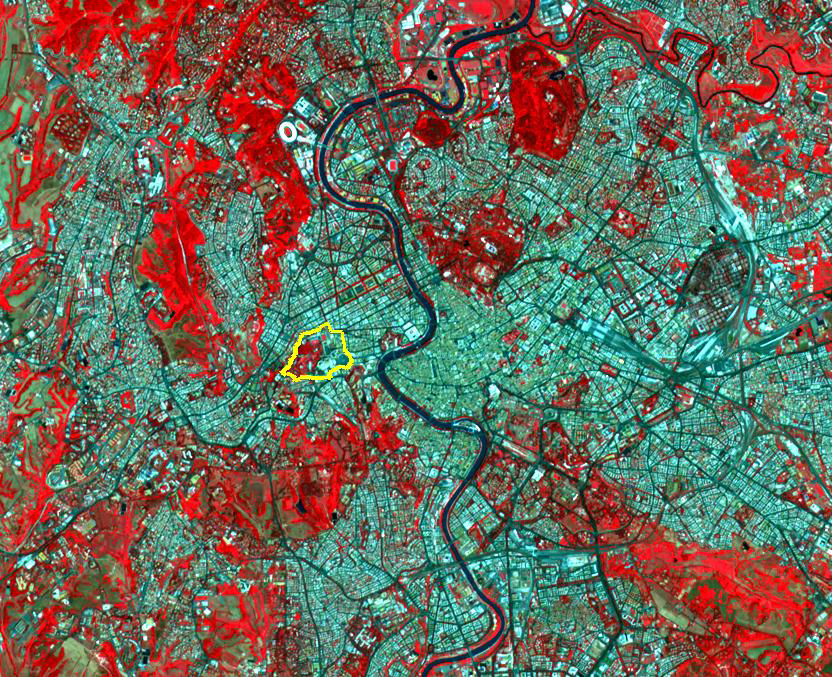

Vatican City State

The Vatican City State is a sovereign city-state, whose area is a 44 hectare walled enclave west of the Tiber River, within the city of Rome. With a population of about 850, it is the smallest independent state in the world by both area and population. The independent city-state was established in 1929 by King Victor Emanuelle III of Italy. Vatican City is an ecclesiastical state ruled by the Bishop of Rome — the Pope. The image was acquired July 4, 2010, covers an area of 10 by 13 km, and is located at 41.9 north, 12.5 east.

With its 14 spectral bands from the visible to the thermal infrared wavelength region and its high spatial resolution of 15 to 90 meters (about 50 to 300 feet), ASTER images Earth to map and monitor the changing surface of our planet. ASTER is one of five Earth-observing instruments launched Dec. 18, 1999, on Terra. The instrument was built by Japan’s Ministry of Economy, Trade and Industry. A joint U.S./Japan science team is responsible for validation and calibration of the instrument and data products.

The broad spectral coverage and high spectral resolution of ASTER provides scientists in numerous disciplines with critical information for surface mapping and monitoring of dynamic conditions and temporal change. Example applications are: monitoring glacial advances and retreats; monitoring potentially active volcanoes; identifying crop stress; determining cloud morphology and physical properties; wetlands evaluation; thermal pollution monitoring; coral reef degradation; surface temperature mapping of soils and geology; and measuring surface heat balance.

The U.S. science team is located at NASA’s Jet Propulsion Laboratory, Pasadena, Calif. The Terra mission is part of NASA’s Science Mission Directorate, Washington, D.C.

Credit: NASA/GSFC/METI/ERSDAC/JAROS, and U.S./Japan ASTER Science Team